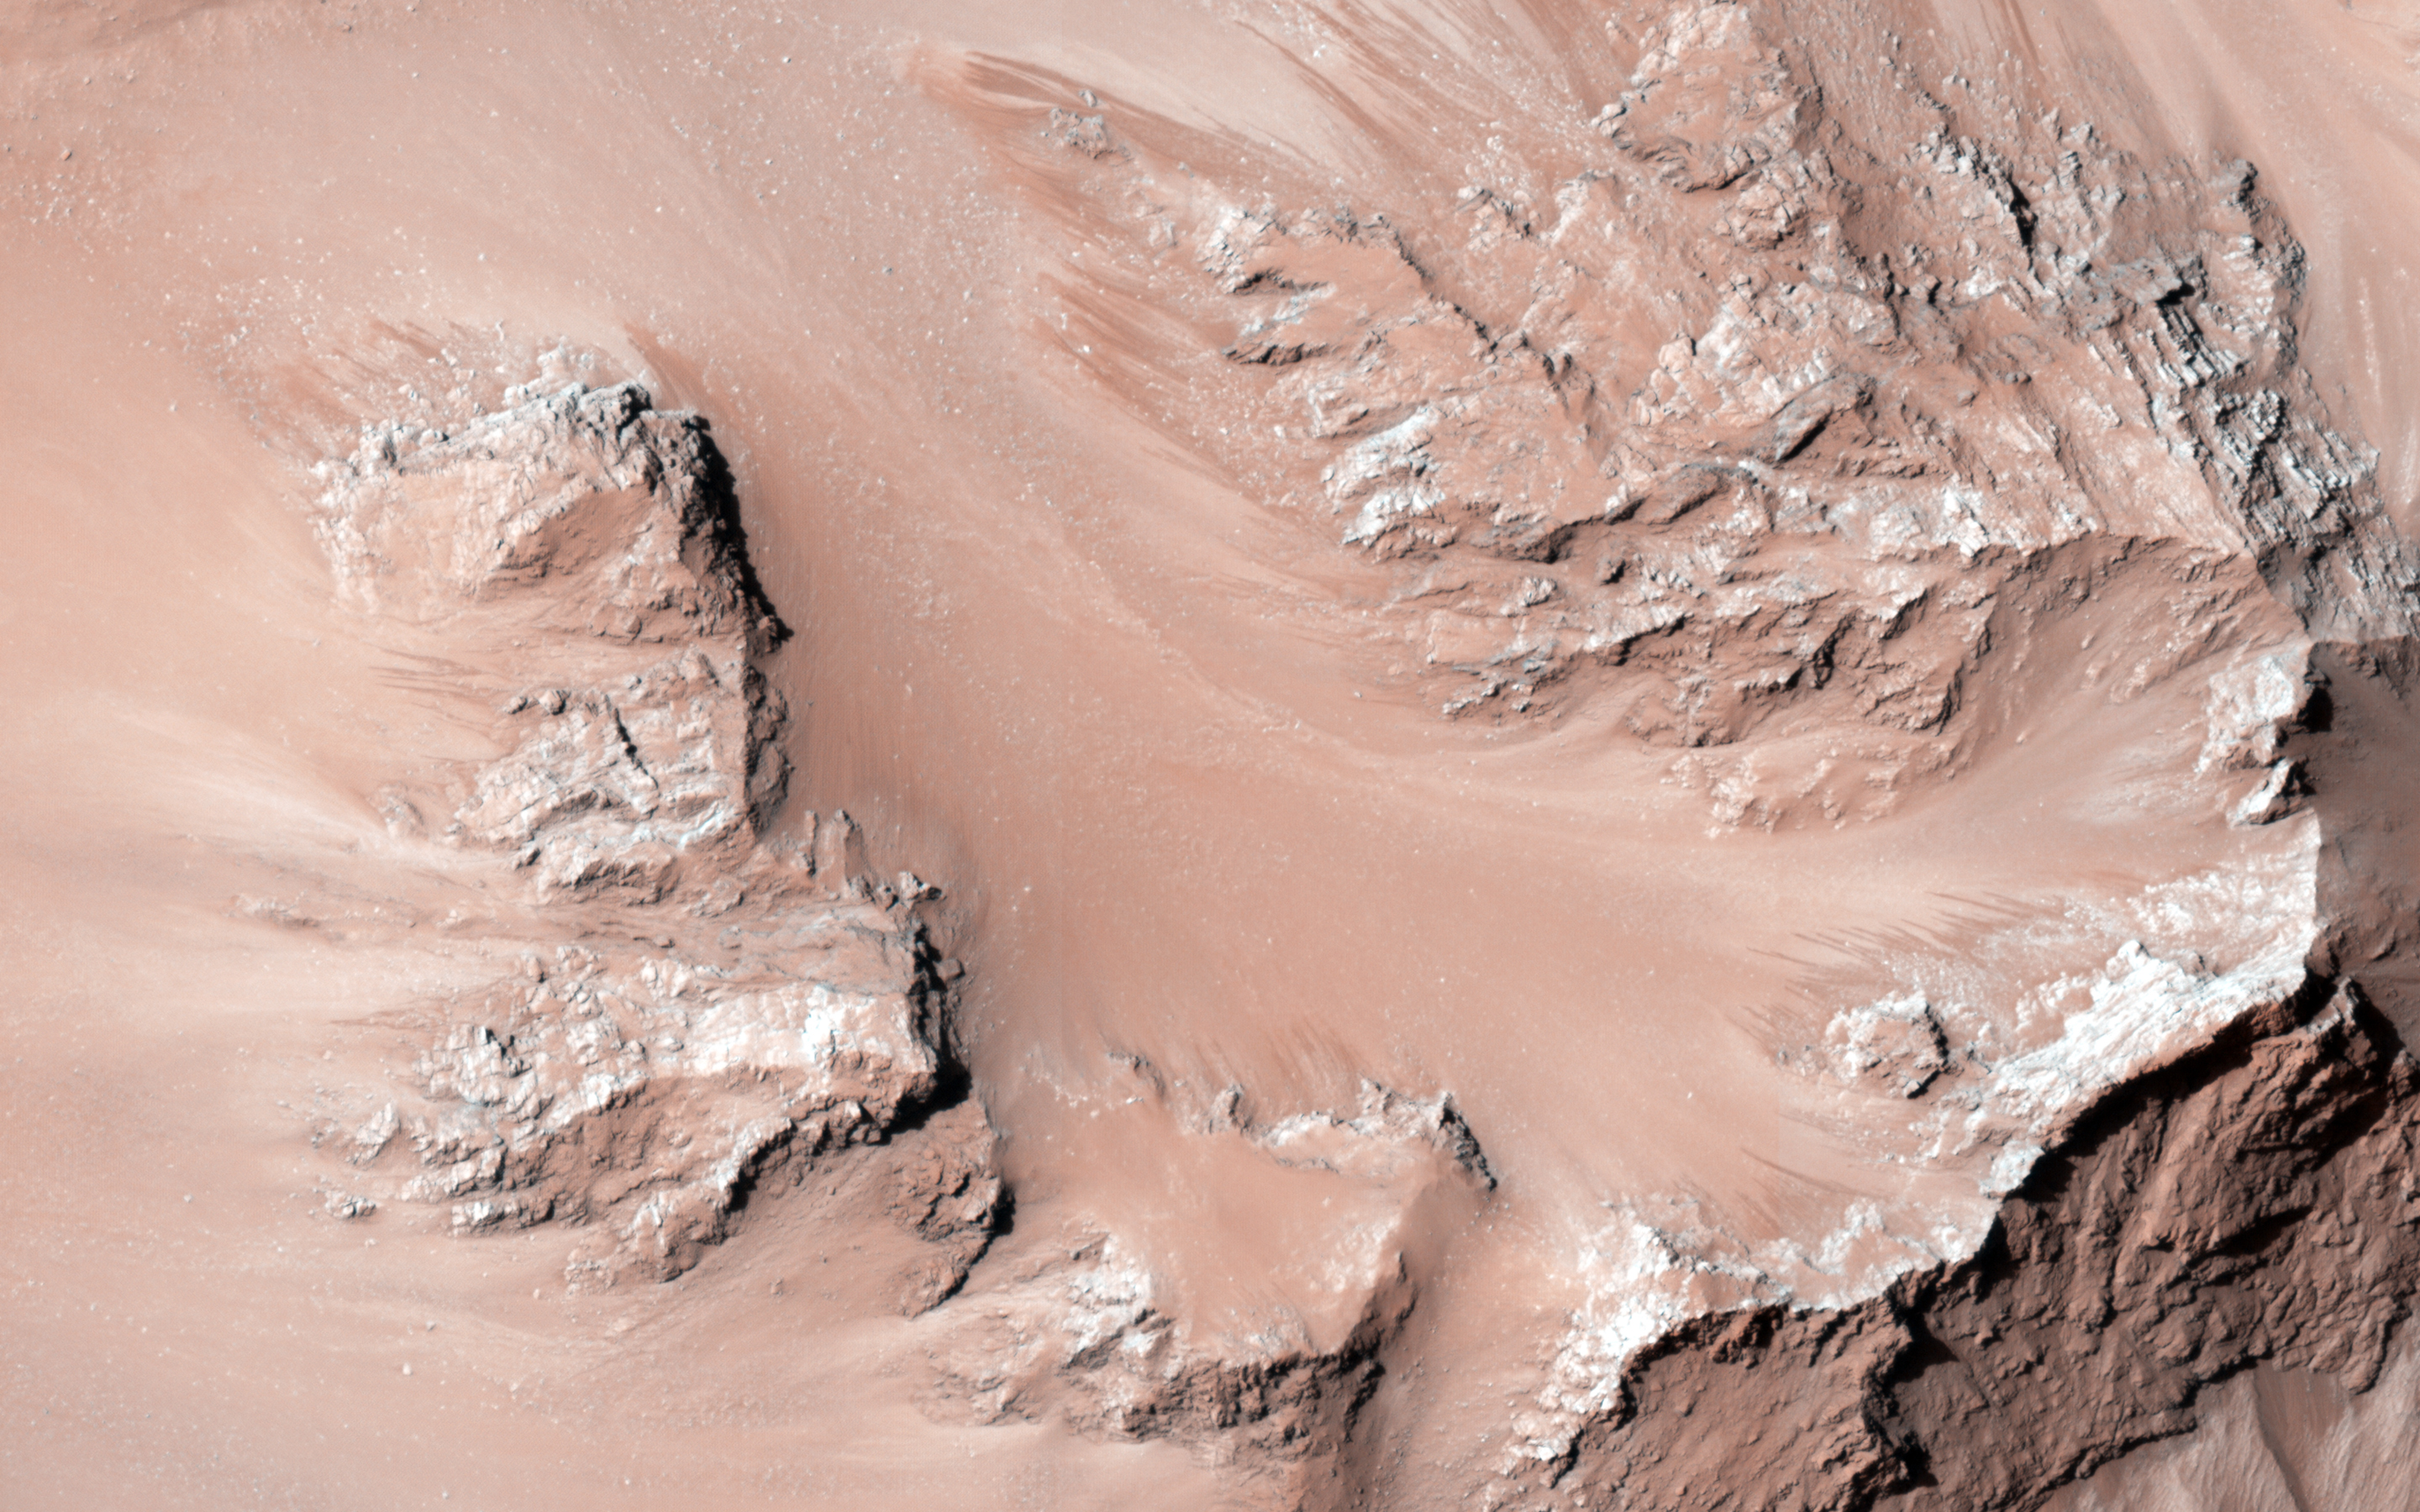

Active Slope Flows on the Central Hills of Hale Crater

HiRISE has been monitoring steep slopes on Mars because some of them reveal active processes. In some cases, there are many seasonal flows on warm slopes, suggesting some role for water in their activity.

The central hills in Hale Crater is one such location, with thousands of seasonal flows on steep slopes below bedrock outcrops. The cutout shows a small sample of this image, with relatively dark and reddish lines extending onto sediment fans.

These lines grow slowly over several months time, fade and disappear in the cold season (southern winter), then reform the next warm season (southern spring and summer).

HiRISE is one of six instruments on NASA’s Mars Reconnaissance Orbiter. The University of Arizona, Tucson, operates the orbiter’s HiRISE camera, which was built by Ball Aerospace & Technologies Corp., Boulder, Colo. NASA’s Jet Propulsion Laboratory, a division of the California Institute of Technology in Pasadena, manages the Mars Reconnaissance Orbiter Project for the NASA Science Mission Directorate, Washington.

Credit: NASA/JPL-Caltech/Univ. of Arizona